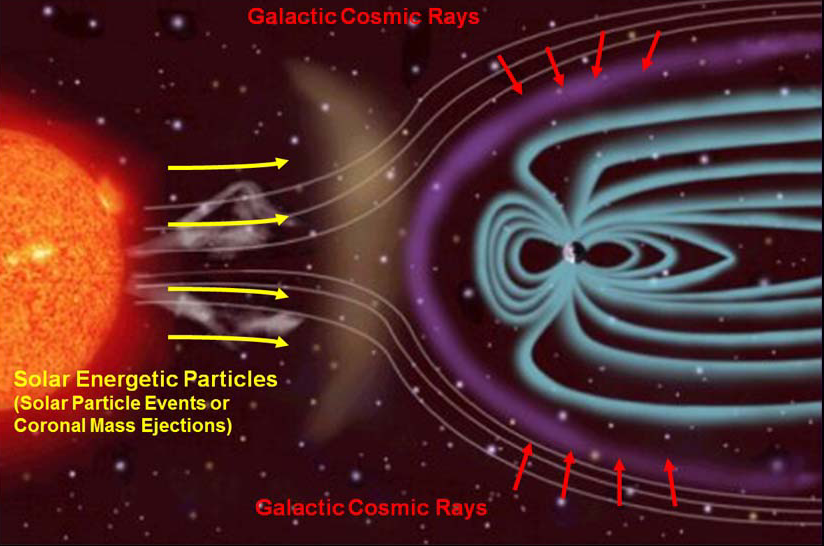

Sources of Ionizing Radiation in Interplanetary Space

The Radiation Assessment Detector (RAD) on NASA’s Curiosity Mars rover monitors high-energy atomic and subatomic particles coming from the sun, distant supernovae and other sources. RAD measured the flux of this energetic-particle radiation while shielded inside the Mars Science Laboratory spacecraft on the flight delivering Curiosity from Earth to Mars, and continues to monitor the flux on the surface of Mars.

This illustration depicts the two main types of radiation that RAD monitors, and how the magnetic field around Earth affects the radiation in space near Earth.

Galactic cosmic rays are a variable shower of charged particles coming from supernova explosions and other events extremely far from our solar system. The sun is the other main source of energetic particles this investigation detects and characterizes. The sun spews electrons, protons and heavier ions in “solar particle events” fed by solar flares and ejections of matter from the sun’s corona.

The spacecraft carrying RAD departed the influence of Earth’s magnetic field early during the flight from Earth to Mars. Earth’s magnetic field and atmosphere provide effective shielding against the possible deadly effects of galactic cosmic rays and solar particle events. Mars lacks a global magnetic field and has only about 1 percent as much atmosphere as Earth does.

Data from RAD during the trip to Mars and on the surface of Mars provide important aid to planning for astronaut safety in design of possible human missions to Mars.

Southwest Research Institute, in San Antonio, Texas, and Boulder, Colo., supplied and operates the RAD instrument in collaboration with Germany’s national aerospace research center, Deutsches Zentrum für Luft- und Raumfahrt. NASA’s Jet Propulsion Laboratory, a division of the California Institute of Technology in Pasadena, manages the Mars Science Laboratory Project and the mission’s Curiosity rover for NASA’s Science Mission Directorate in Washington.

NASA’s Jet Propulsion Laboratory, a division of the California Institute of Technology, Pasadena, manages the Mars Science Laboratory Project for NASA’s Science Mission Directorate, Washington. JPL designed and built the rover.

Credit: NASA/JPL-Caltech/SwRI